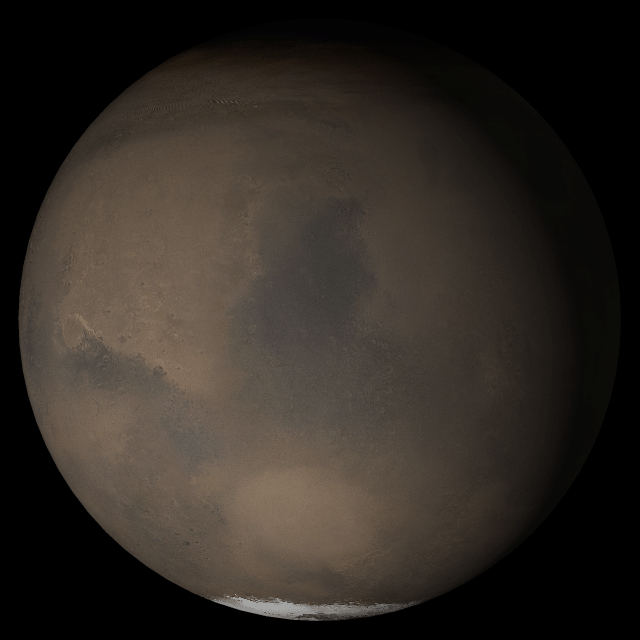

Mars at Ls 230°: Syrtis Major

21 June 2005
This picture is a composite of Mars Global Surveyor (MGS) Mars Orbiter Camera (MOC) daily global images acquired at Ls 230° during a previous Mars year. This month, Mars looks similar, as Ls 230° occurs in mid-June 2005. The picture shows the Syrtis Major face of Mars. Over the course of the month, additional faces of Mars as it appears at this time of year are being posted for MOC Picture of the Day. Ls, solar longitude, is a measure of the time of year on Mars. Mars travels 360° around the Sun in 1 Mars year. The year begins at Ls 0°, the start of northern spring and southern autumn.

Season: Northern Autumn/Southern Spring

Credit: NASA/JPL/Malin Space Science Systems